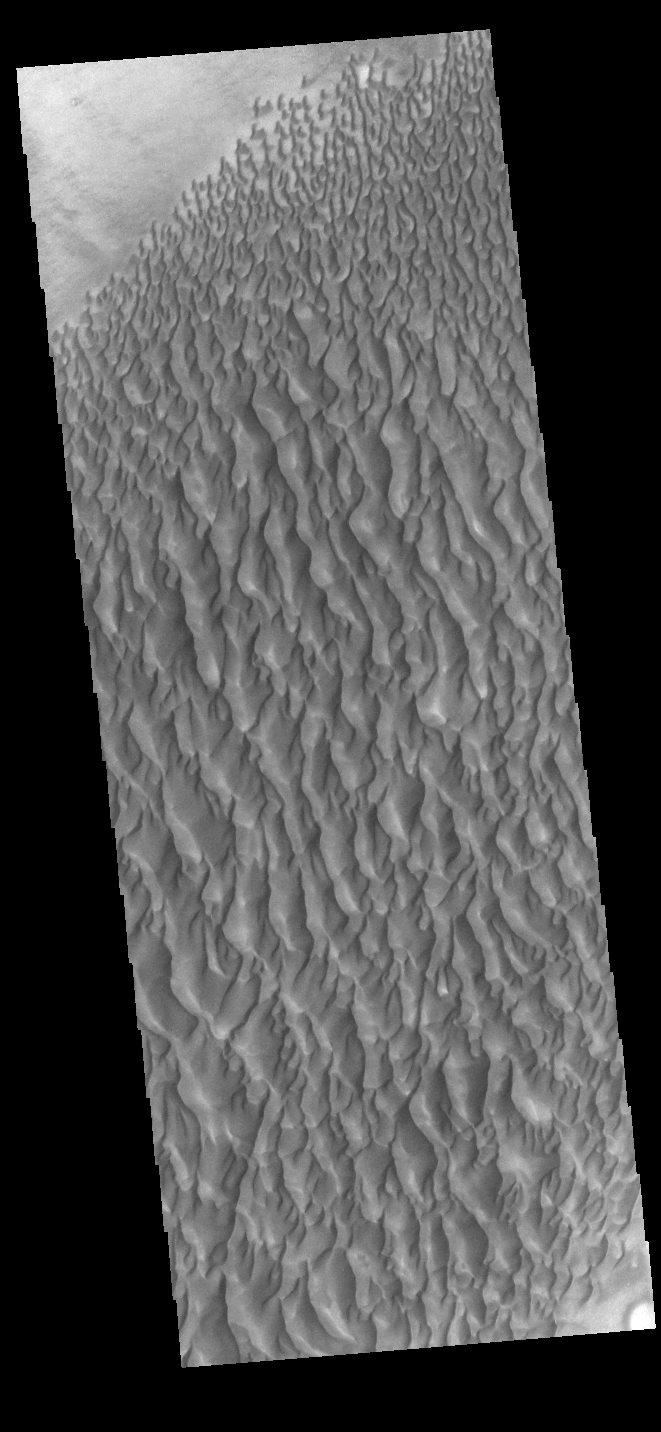

Proctor Crater Dunes

This VIS image displays sand dunes within Proctor Crater. These dunes are composed of basaltic sand that has collected in the bottom of the crater. The topographic depression of the crater forms a sand trap that prevents the sand from escaping. Dune fields are common in the bottoms of craters on Mars and appear as dark splotches that lean up against the downwind walls of the craters. Dunes are useful for studying both the geology and meteorology of Mars. The sand forms by erosion of larger rocks, but it is unclear when and where this erosion took place on Mars or how such large volumes of sand could be formed. The dunes also indicate the local wind directions by their morphology. In this case, there are few clear slipfaces that would indicate the downwind direction. The crests of the dunes also typically run north-south in the image. This dune form indicates that there are probably two prevailing wind directions that run east and west (left to right and right to left). Proctor Crater is located in Noachis Terra and is 168 km (104 miles) in diameter.

Credit: NASA/JPL-Caltech/ASU